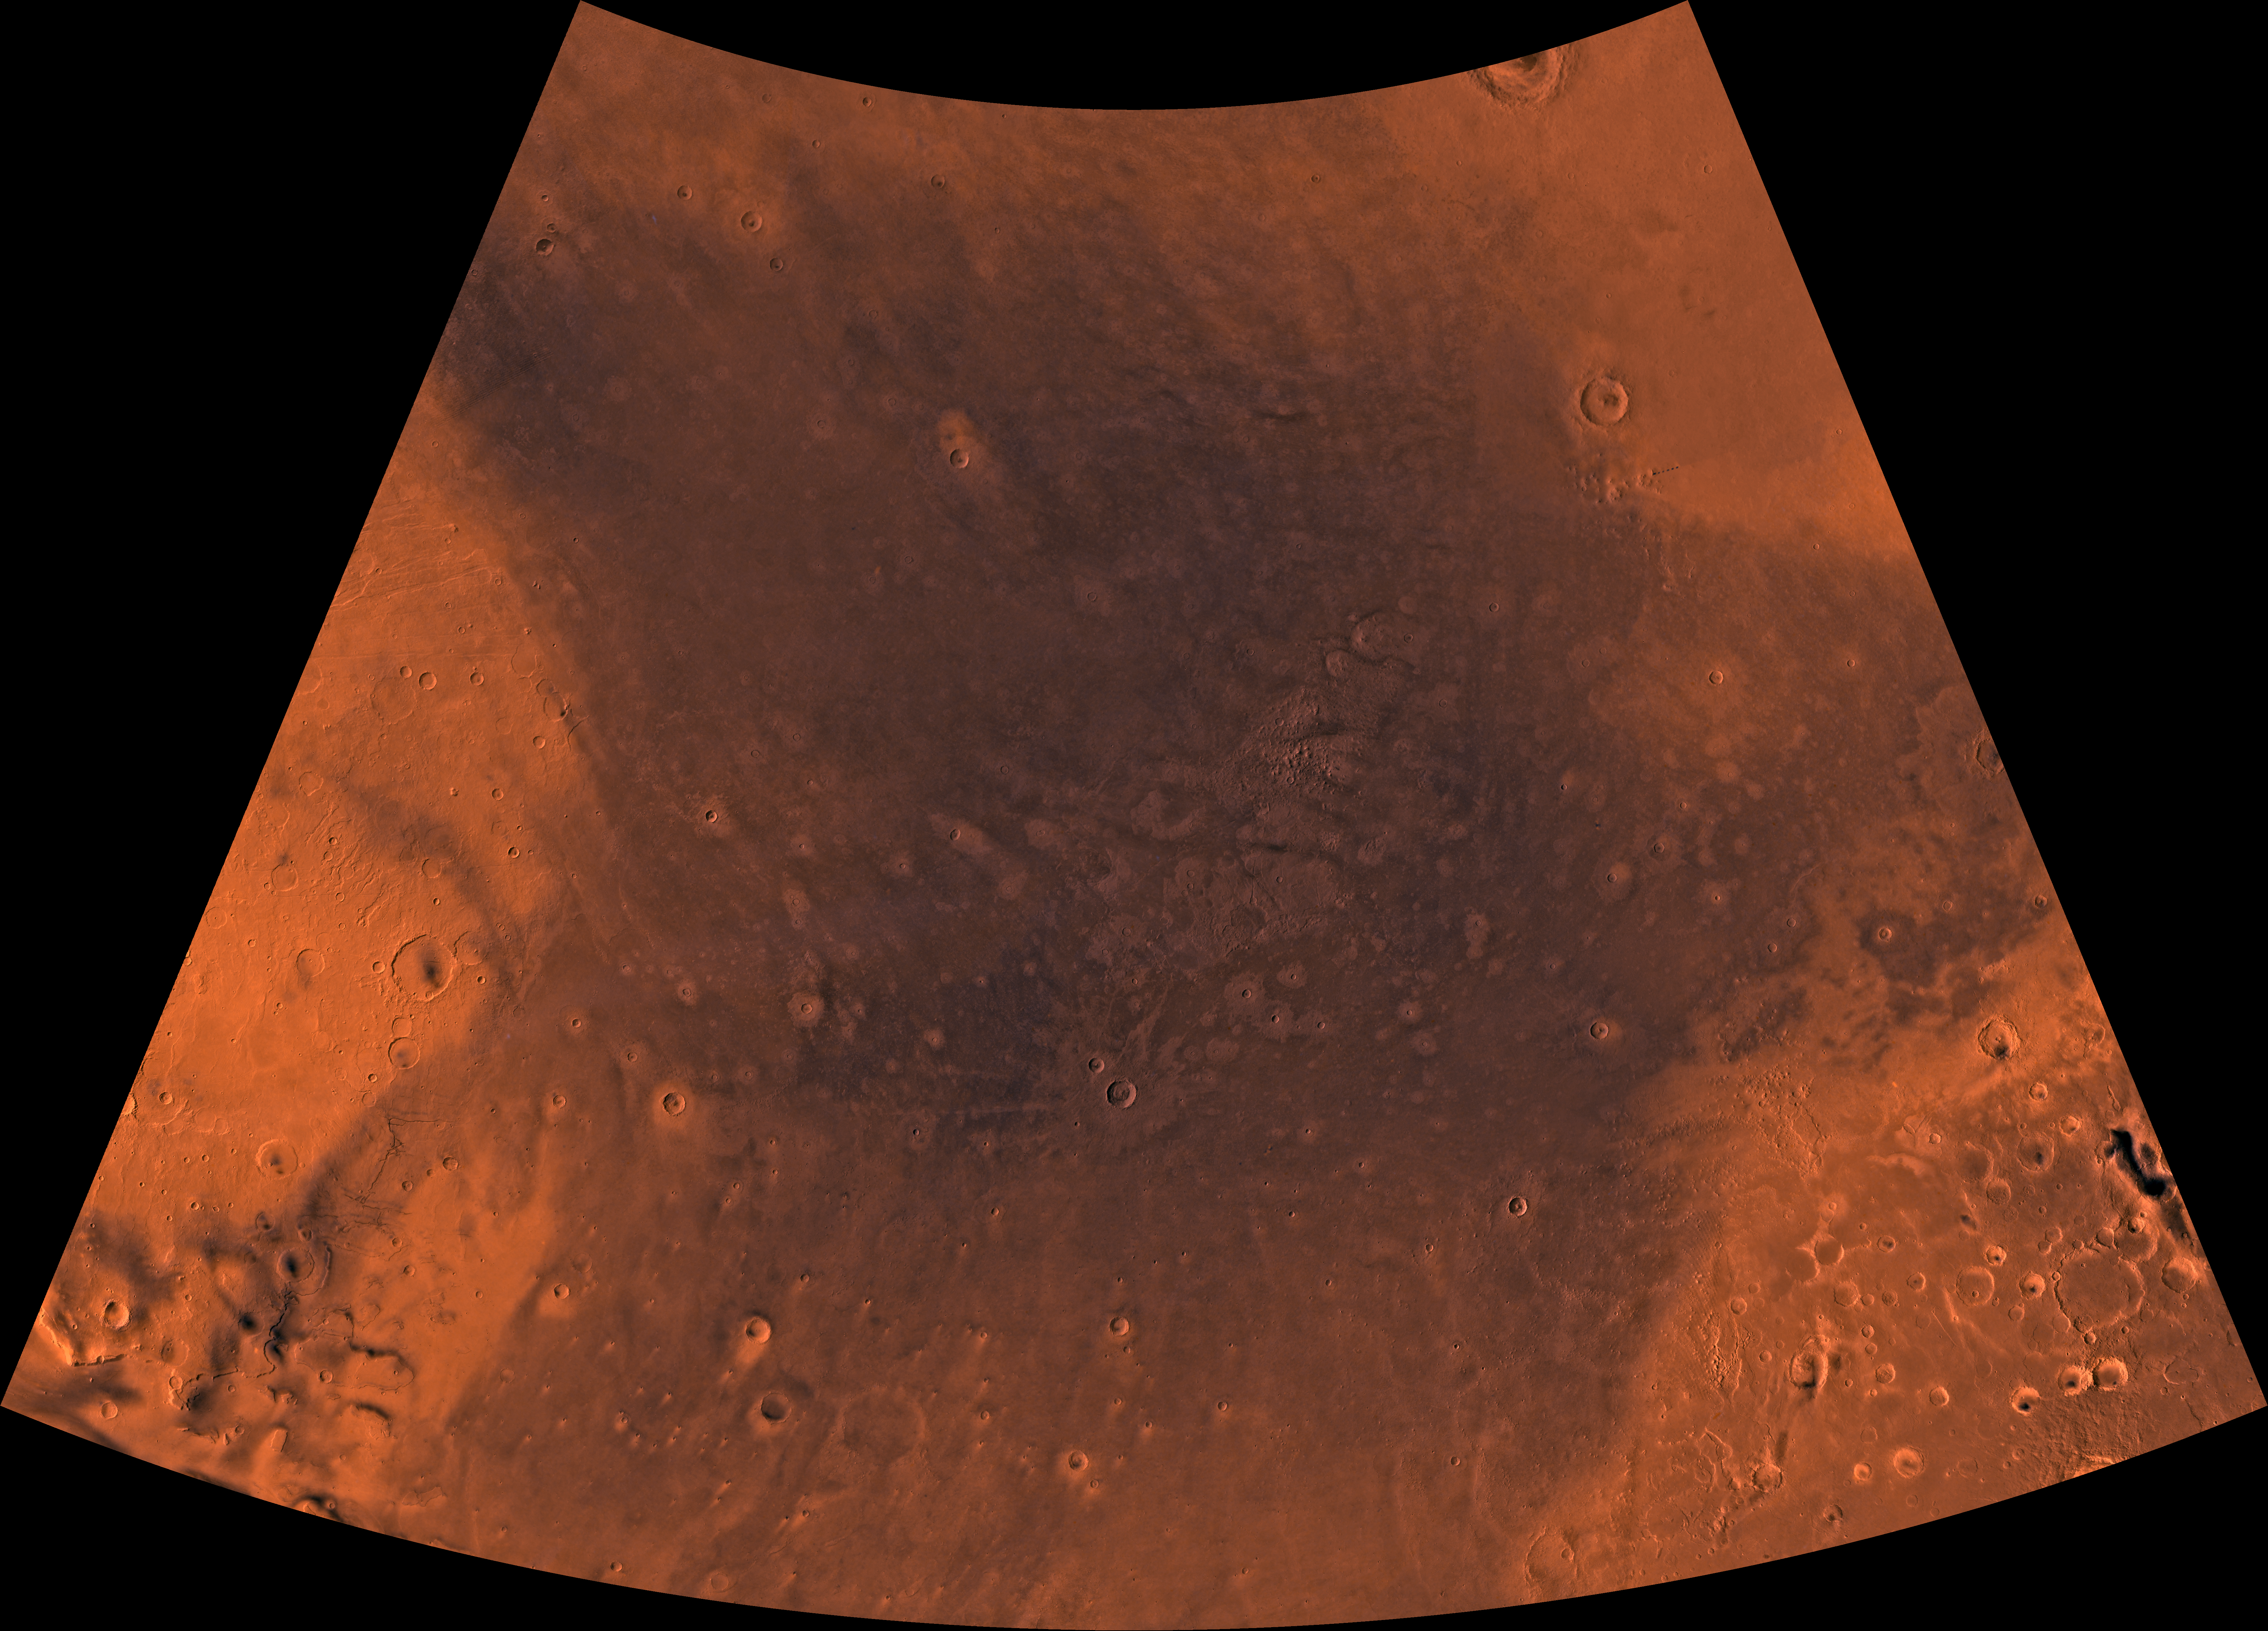

MC-4 Mare Acidalium Region

Mars digital-image mosaic merged with color of the MC-4 quadrangle, Mare Acidalium region of Mars. The central part is characterized by dark depression–the northern Chryse basin, which contains relatively smooth plains where several large outflow channels terminate. The depression is partly bounded to the southwest by the highly faulted and heavily cratered Tempe Terra province, to the southeast by the heavily cratered Arabia Terra province, and to the north by relatively smooth plains of Vastitas Borealis. Latitude range 30 to 65 degrees, longitude range 0 to 60 degrees.

Credit: NASA/JPL/USGS